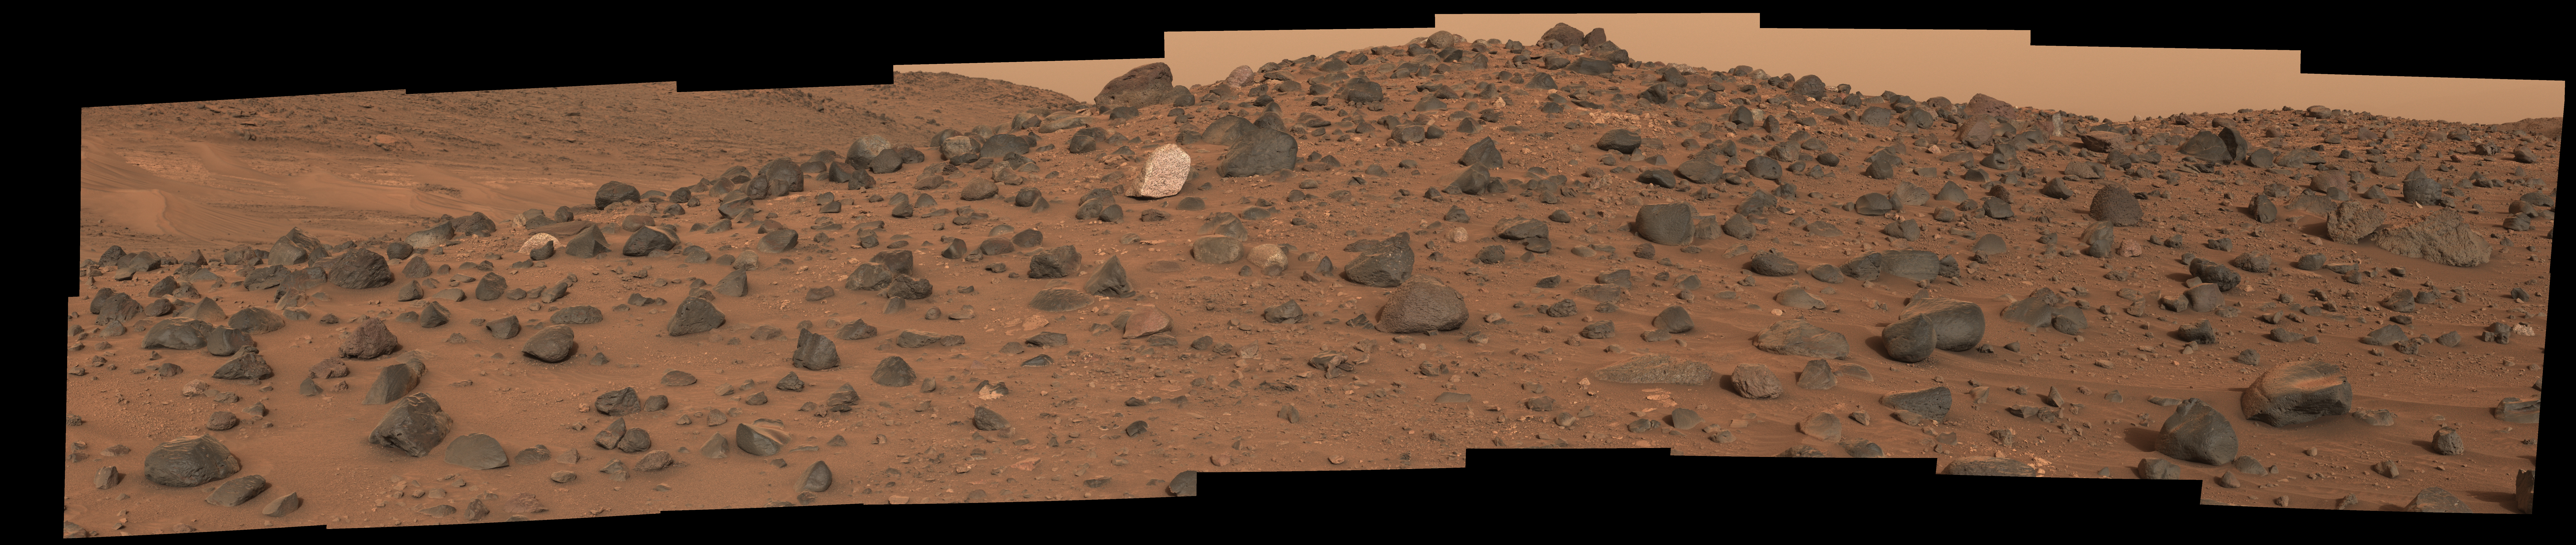

Standing Out on Mars’ ‘Mount Washburn’

Composed of 18 images, this natural-color mosaic shows a boulder field on “Mount Washburn” (named after a mountain in Wyoming) in Mars’ Jezero Crater. The Perseverance science team nicknamed the light-toned boulder with dark speckles near the center of the mosaic “Atoko Point” (after a feature in the eastern Grand Canyon). The images were acquired by NASA’s Perseverance Mars rover on May 27, 2024, the 1,162nd Martian day, or sol, of the mission.

Analysis by the rover’s SuperCam and Mastcam-Z instruments indicate Atoko Point is composed of the mineral pyroxene, similar to some boulders the rover has encountered elsewhere in Jezero Crater. In terms of the size, shape, and arrangement of its mineral grains and crystals – and potentially its chemical composition – Atoko Point is different from any of the rocks the rover has encountered before.

Some Perseverance scientists speculate the minerals that make up Atoko Point were produced in a subsurface body of magma that is possibly exposed now on the crater rim. Others on the team wonder if the boulder, which stands about 18 inches (45 centimeters) wide and 14 inches (35 centimeters) tall, had been created far beyond the walls of Jezero and transported there by swift Martian waters eons ago.

Figure A: In this enhanced-color version of the mosaic, the color bands of the image have been processed to improve visual contrast and accentuate color differences.

Arizona State University leads the operations of the Mastcam-Z instrument, working in collaboration with Malin Space Science Systems in San Diego, on the design, fabrication, testing, and operation of the cameras, and in collaboration with the Niels Bohr Institute of the University of Copenhagen on the design, fabrication, and testing of the calibration targets.

A key objective for Perseverance’s mission on Mars is astrobiology, including the search for signs of ancient microbial life. The rover will characterize the planet’s geology and past climate, pave the way for human exploration of the Red Planet, and be the first mission to collect and cache Martian rock and regolith (broken rock and dust).

Subsequent NASA missions, in cooperation with ESA (European Space Agency), would send spacecraft to Mars to collect these sealed samples from the surface and return them to Earth for in-depth analysis.

The Mars 2020 Perseverance mission is part of NASA’s Moon to Mars exploration approach, which includes Artemis missions to the Moon that will help prepare for human exploration of the Red Planet.

NASA’s Jet Propulsion Laboratory, which is managed for the agency by Caltech, built and manages operations of the Perseverance rover.

Credit: NASA/JPL-Caltech/ASU/MSSS